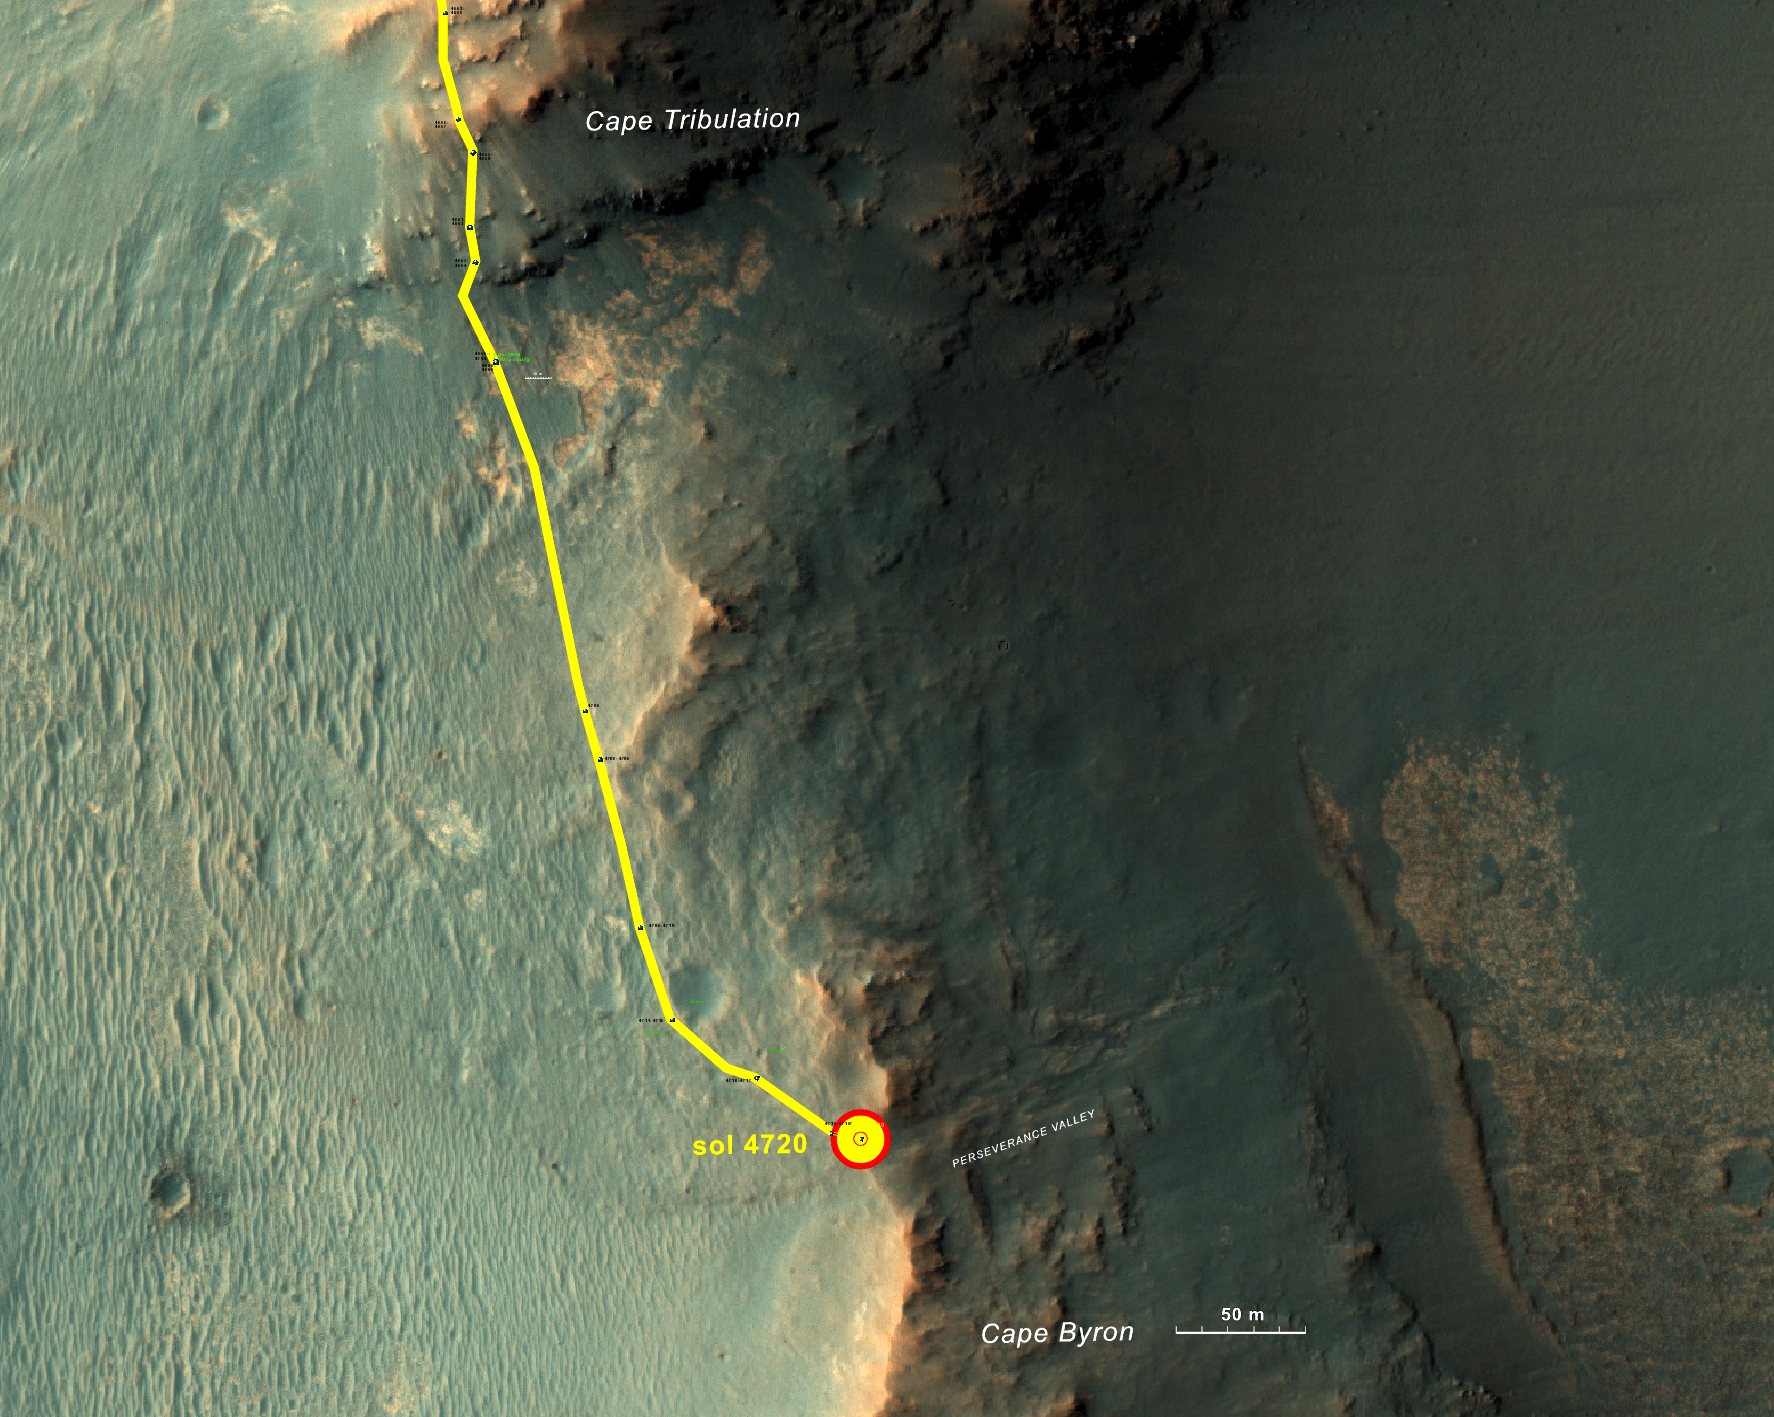

From ‘Tribulation’ to ‘Perseverance’ on Mars

This graphic shows the route that NASA’s Mars Exploration Rover Opportunity drove in its final approach to ‘Perseverance Valley’ on the western rim of Endeavour Crater.

The map covers an area about four-tenths of a mile (two-thirds of a kilometer) wide, with the interior of the crater on the right. Opportunity entered this mapped area from the north along the gold traverse line on March 21, 2017, approaching the southern tip of the “Cape Tribulation” segment of Endeavour’s rim. It reached the top of “Perseverance Valley” with a drive on Sol 4720 (the 4,720th Martian day) of the mission, on May 4, 2017.

Images showing more of the Endeavour Crater rim are at PIA21490 and PIA17758.

The base image for this map is from the High Resolution Imaging Science Experiment (HiRISE) camera on NASA’s Mars Reconnaissance Orbiter. The annotated map was produced at the New Mexico Museum of Natural History and Science, Albuquerque.

Credit: NASA/JPL-Caltech/Univ. of Arizona/NMMNH